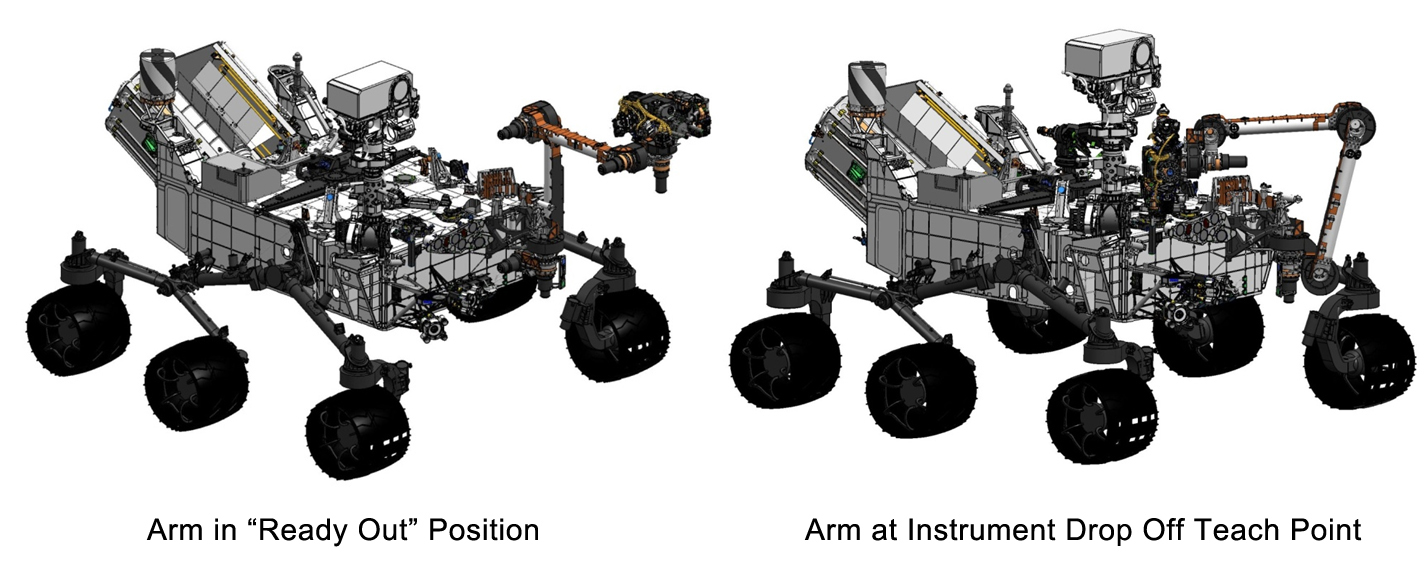

Flexing Curiosity’s Arm

This engineering drawing shows the arm on NASA’s Curiosity’s rover in its “ready-for-action” position, or “ready out” as engineers say, in addition to the position it assumes to drop off samples.

Credit: NASA/JPL-Caltech